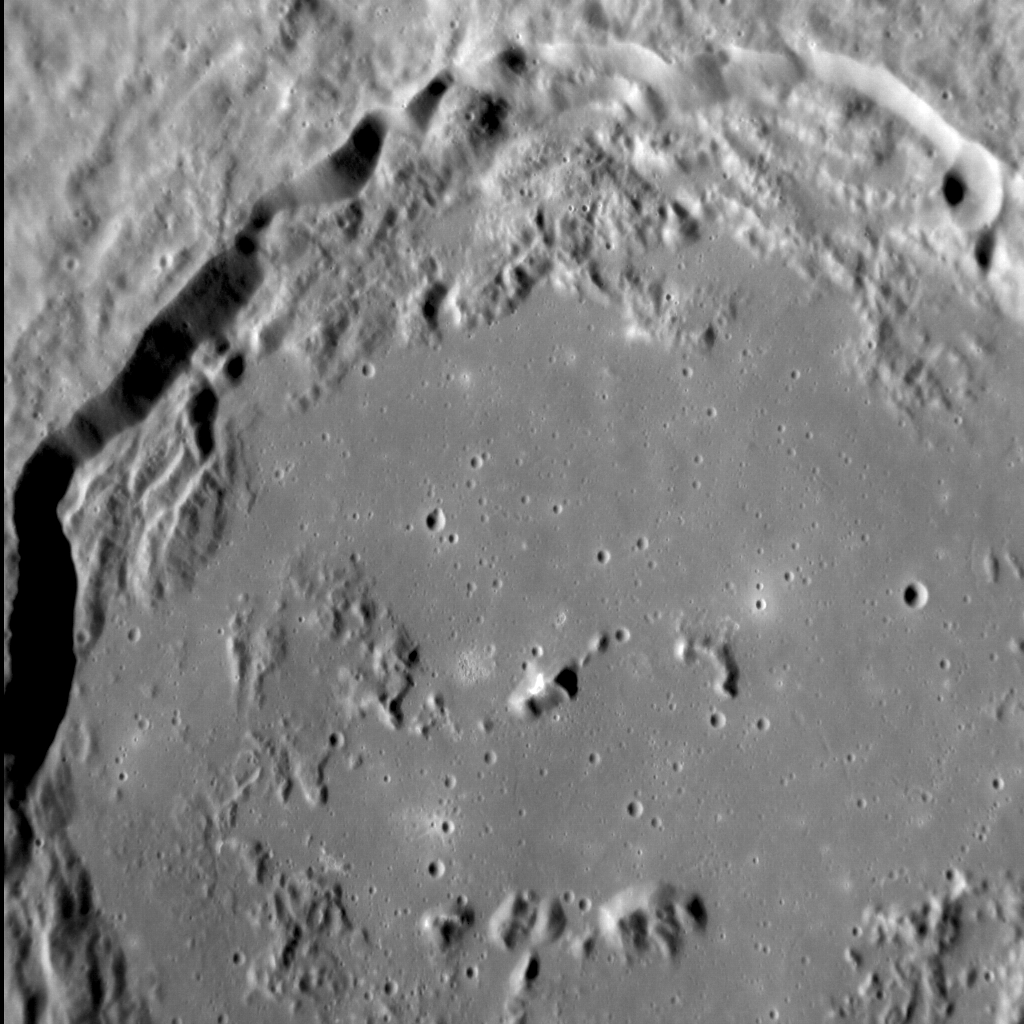

Flooded Firdousi

Firdousi crater, located close to Mercury’s equator, is a flat-floored crater that may have been filled with volcanic material subsequent to its formation. Although many craters on Mercury are filled with impact melt, the shallow depth of Firdousi suggests that lava is the culprit, almost entirely obscuring its central peak and covering many of the landslide deposits around the crater’s inner wall. Firdousi is also surrounded by prominent secondary crater chains, many of which have haloes of high-reflectance, relatively blue ejecta.

This image was acquired as a high-resolution targeted observation. Targeted observations are images of a small area on Mercury’s surface at resolutions much higher than the 200-meter/pixel morphology base map. It is not possible to cover all of Mercury’s surface at this high resolution, but typically several areas of high scientific interest are imaged in this mode each week.

Date acquired: August 27, 2012
Image Mission Elapsed Time (MET): 254595873
Image ID: 2471459
Instrument: Narrow Angle Camera (NAC) of the Mercury Dual Imaging System (MDIS)
Center Latitude: 3.83°
Center Longitude: 65.23° E
Resolution: 66 meters/pixel
Scale: The horizontal field of view in this image is approx. 80 km (50 mi.) across
Incidence Angle: 64.6°
Emission Angle: 29.2°
Phase Angle: 93.8°

The MESSENGER spacecraft is the first ever to orbit the planet Mercury, and the spacecraft’s seven scientific instruments and radio science investigation are unraveling the history and evolution of the Solar System’s innermost planet. Visit the Why Mercury? section of this website to learn more about the key science questions that the MESSENGER mission is addressing. During the one-year primary mission, MDIS acquired 88,746 images and extensive other data sets. MESSENGER is now in a year-long extended mission, during which plans call for the acquisition of more than 80,000 additional images to support MESSENGER’s science goals.

These images are from MESSENGER, a NASA Discovery mission to conduct the first orbital study of the innermost planet, Mercury. For information regarding the use of images, see the MESSENGER image use policy.

Credit: NASA/Johns Hopkins University Applied Physics Laboratory/Carnegie Institution of Washington